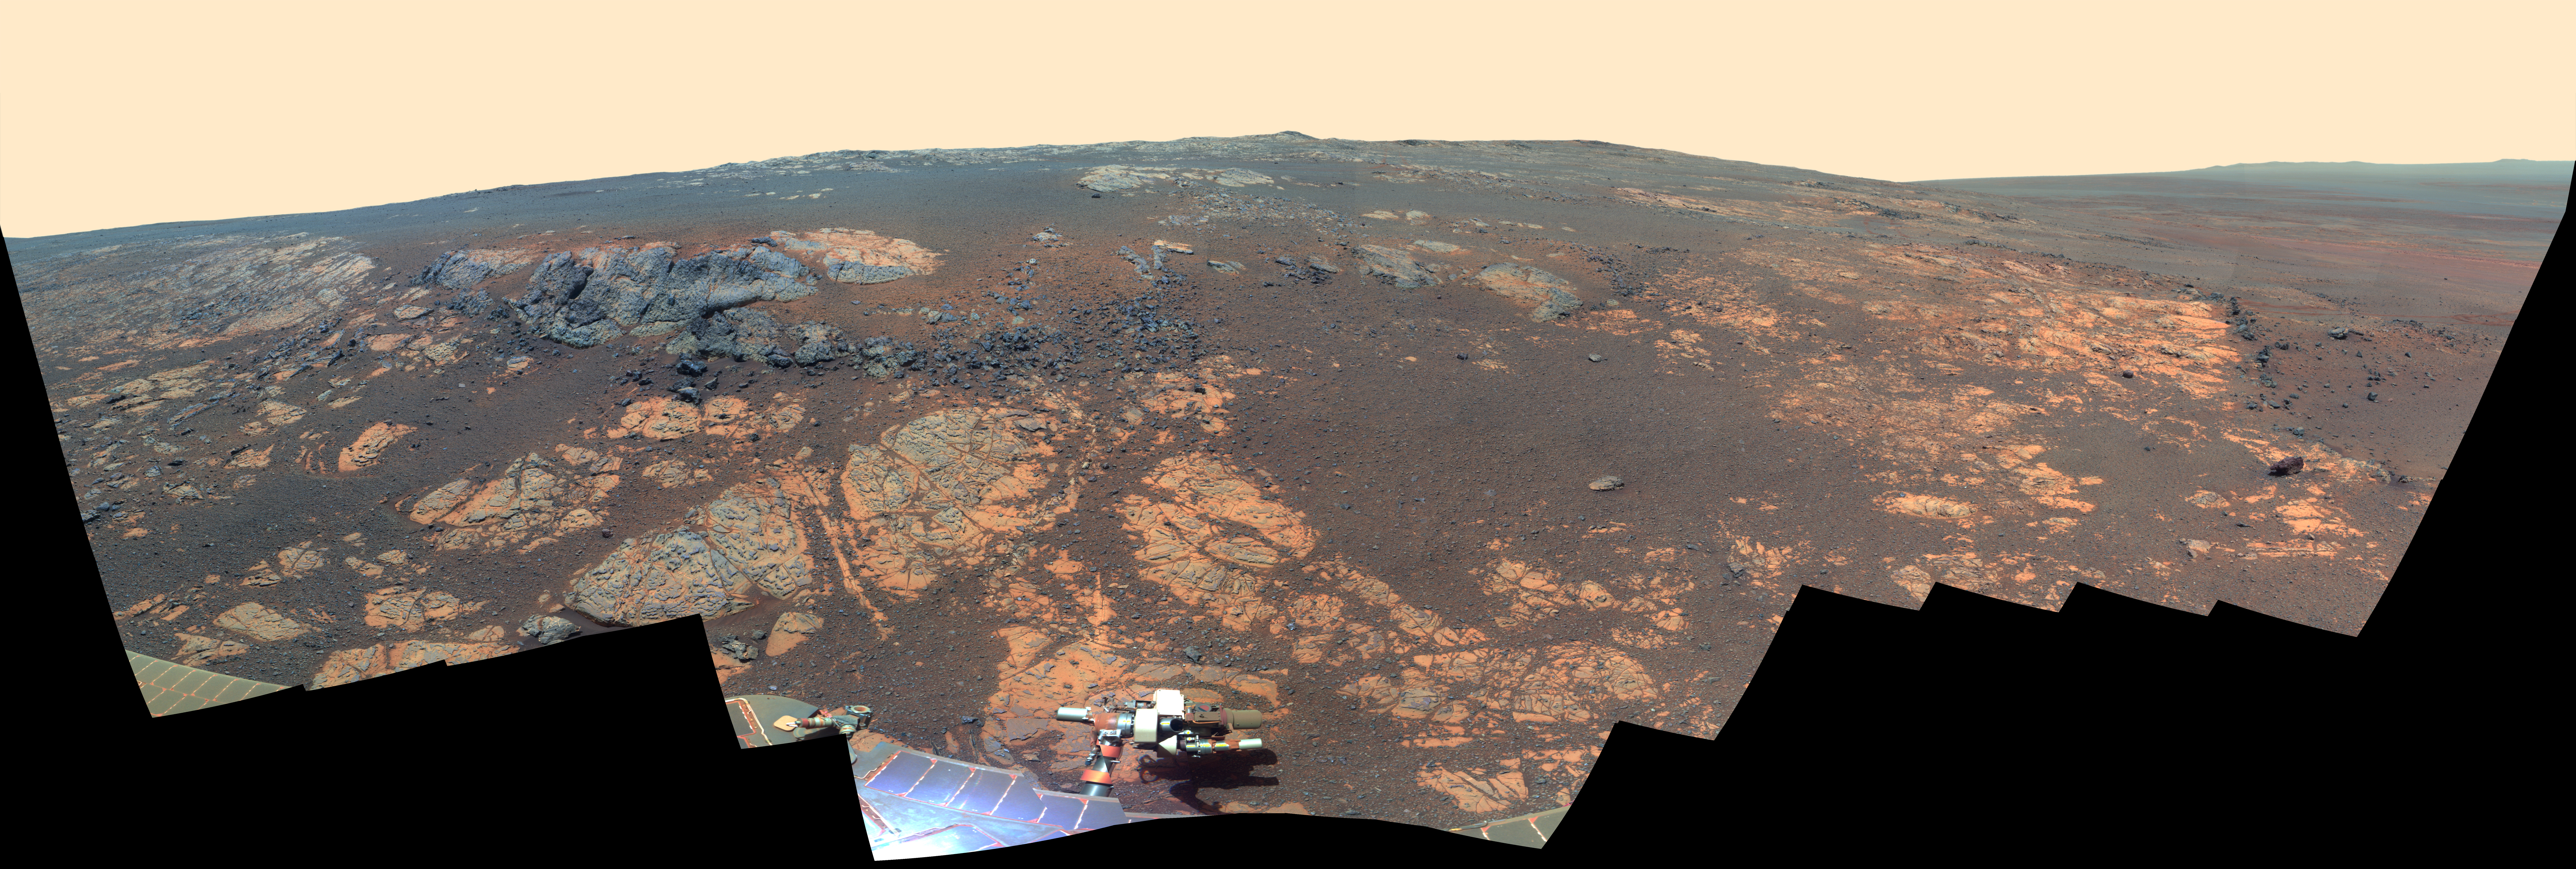

‘Matijevic Hill’ Panorama for Rover’s Ninth Anniversary (False Color)

Annotated version

As NASA’s Mars Exploration Rover Opportunity neared the ninth anniversary of its landing on Mars, the rover was working in the ‘Matijevic Hill’ area seen in this view from Opportunity’s panoramic camera (Pancam). Opportunity landed Jan. 24, 2004, PST (Jan. 25 UTC). The landing site was about 12 miles (19 kilometers), straight-line distance, or about 22 miles (35.5 kilometers) driving-route distance, from this location on the western rim of Endeavour Crater.

Matijevic Hill is an area within the “Cape York” segment of Endeavour’s rim where clay minerals have been detected from orbit. This view is centered northwestward, toward the crest of Cape York. It extends more than 210 degrees from left to right. The field of view encompasses most of the terrain traversed by Opportunity during a “walkabout” in October and November 2012 to scout which features to spend time examining more intensely. Two of the features investigated at Matijevic Hill are “Copper Cliff,” the dark outcrop in the left center of the image, and “Whitewater Lake,” the bright outcrop on the far right.

Opportunity’s Pancam took the component images for this mosaic during the period from the mission’s 3,137th Martian day, or sol, (Nov. 19, 2012) through Sol 3150 (Dec. 3, 2012).

The image combines exposures taken through Pancam filters centered on wavelengths of 753 nanometers (near-infrared), 535 nanometers (green) and 432 nanometers (violet). The view is presented in false color to make some differences between materials easier to see.

JPL, a division of the California Institute of Technology in Pasadena, manages the Mars Exploration Rover Project for NASA’s Science Mission Directorate, Washington. JPL also manages the Mars Science Laboratory Project and its rover, Curiosity.

Credit: NASA/JPL-Caltech/Cornell/Arizona State Univ.